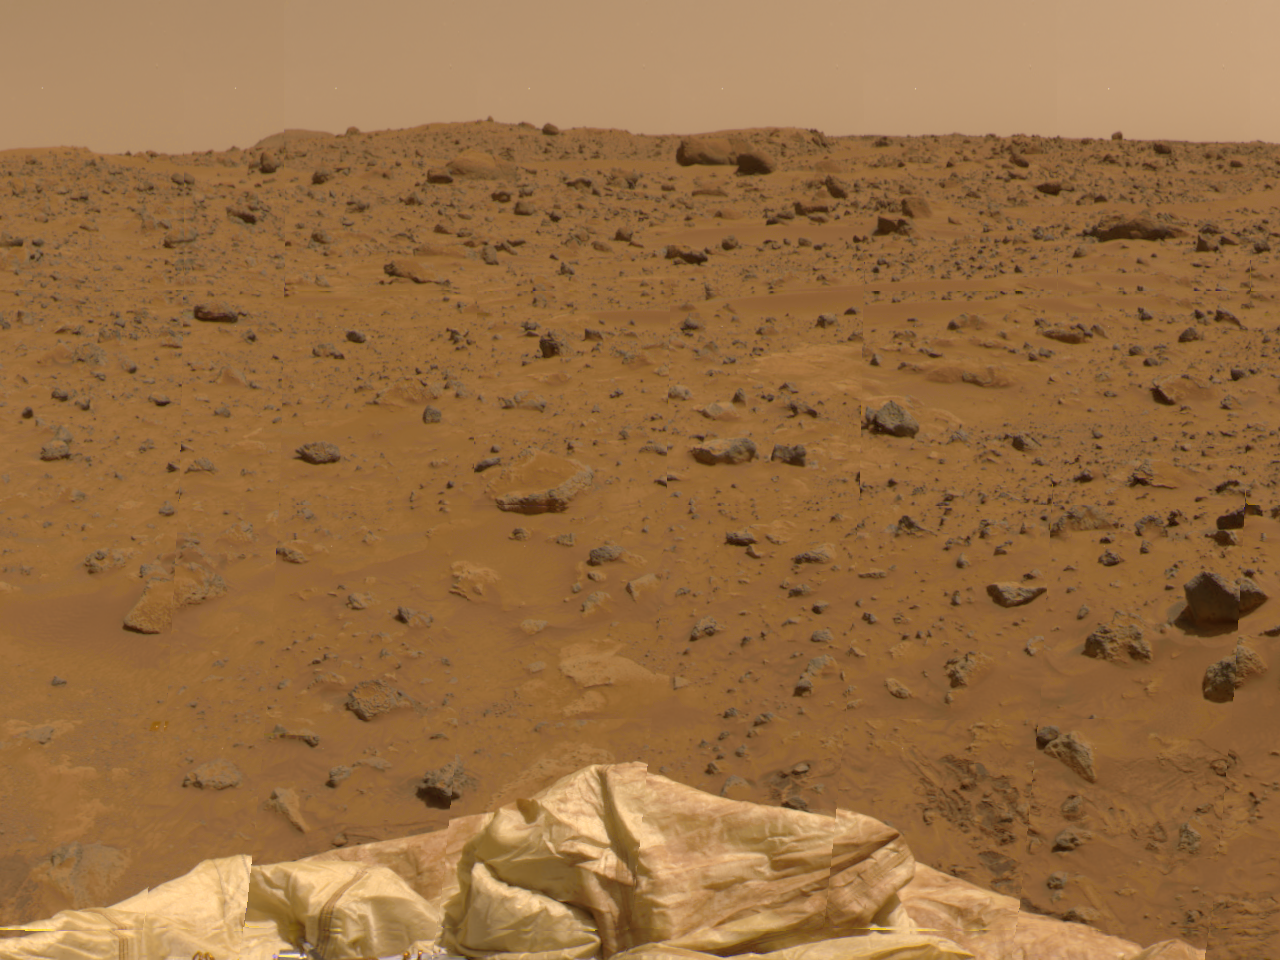

Northeast View in 360-degree Panorama

This view to the Northeast was imaged by the Imager for Mars Pathfinder (IMP) as part of a 360-degree color panorama, taken over sols 8, 9 and 10. A deflated airbag is at the bottom of the image.

Mars Pathfinder is the second in NASA’s Discovery program of low-cost spacecraft with highly focused science goals. The Jet Propulsion Laboratory, Pasadena, CA, developed and manages the Mars Pathfinder mission for NASA’s Office of Space Science, Washington, D.C. JPL is a division of the California Institute of Technology (Caltech). The IMP was developed by the University of Arizona Lunar and Planetary Laboratory under contract to JPL. Peter Smith is the Principal Investigator.

Photojournal note: Sojourner spent 83 days of a planned seven-day mission exploring the Martian terrain, acquiring images, and taking chemical, atmospheric and other measurements. The final data transmission received from Pathfinder was at 10:23 UTC on September 27, 1997. Although mission managers tried to restore full communications during the following five months, the successful mission was terminated on March 10, 1998.

Credit: NASA/JPL